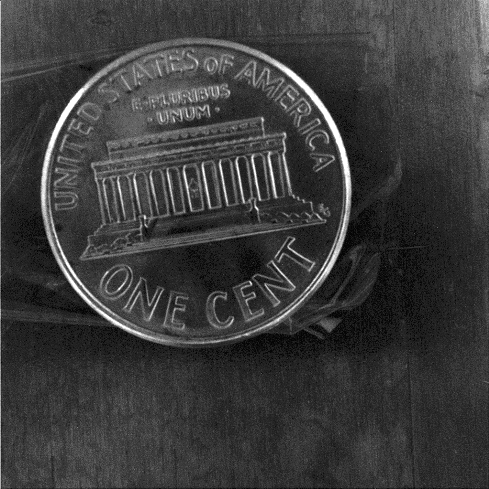

Penny for Your Reference

15 April 2004

This close-up image of a penny shows the degree to which the microscopic imager on the Mars Exploration Rover Spirit can zoom in on a target. The penny is seen exactly as it would be on Mars if it were placed under the microscopic imager. This picture was taken by the imager during testing at JPL.

Spirit’s Microscopic Vision Demonstrated

This close-up image of a penny shows the power of the microscopic imager onboard the Mars Exploration Rover Spirit to see fine details. The picture was taken by the imager during testing at JPL.

Credit: NASA/JPL/Geological Survey